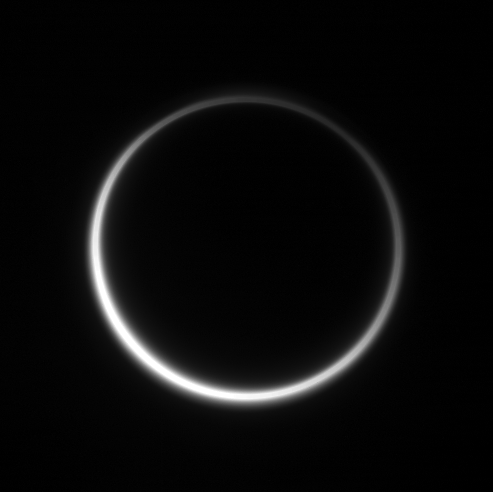

Titan’s Halo

Titan’s murky atmosphere shines as a halo of scattered light.

Prior to the Cassini spacecraft’s arrival, Titan remained incognito, swathed in its impenetrable envelope of frigid gases. Now, gradually but relentlessly, the veil continues to fall away under Cassini’s gaze, bringing the wonders of this world into view.

North on Titan (5,150 kilometers, or 3,200 miles across) is up.

The image was taken using a spectral filter sensitive to wavelengths of infrared light centered at 938 nanometers. The image was acquired with the Cassini spacecraft narrow-angle camera on Aug. 10, 2006 at a distance of approximately 3.1 million kilometers (1.9 million miles) from Titan and at a Sun-Titan-spacecraft, or phase, angle of 165 degrees. Image scale is 18 kilometers (11 miles) per pixel.

The Cassini-Huygens mission is a cooperative project of NASA, the European Space Agency and the Italian Space Agency. The Jet Propulsion Laboratory, a division of the California Institute of Technology in Pasadena, manages the mission for NASA’s Science Mission Directorate, Washington, D.C. The Cassini orbiter and its two onboard cameras were designed, developed and assembled at JPL. The imaging operations center is based at the Space Science Institute in Boulder, Colo.

Credit: NASA/JPL/Space Science Institute